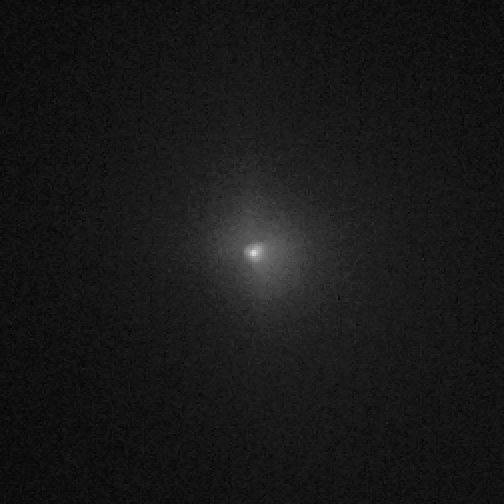

Hubble View of Comet Tempel 1, Before Impact

Object Name: 9P/Tempel 1
Object Description: Periodic Comet
Instrument: HST/ACS/HRC
Filters: F606W (V)

Credit: NASA, ESA, P. Feldman (Johns Hopkins University), and H. Weaver (Johns Hopkins University Applied Physics Lab)